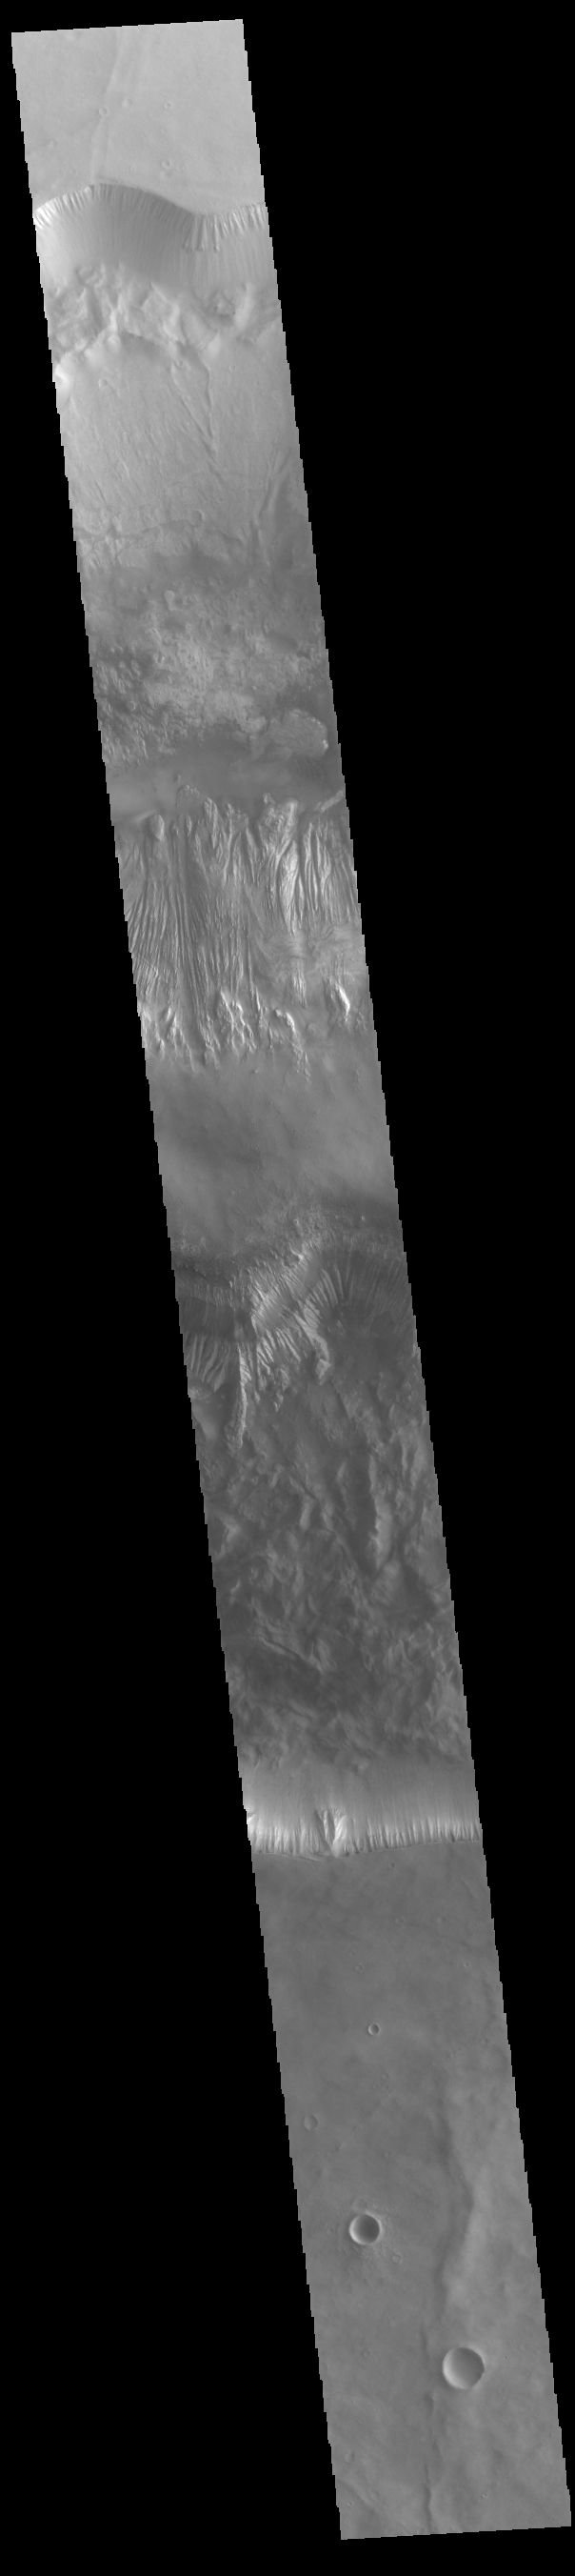

Hebes Chasma

Today’s VIS image crosses the entirety of Hebes Chasma, including the central rise called Hebes Mensa. Located in the center of the image, Hebes Mensa is 7.5 km (4.7 miles) tall and 120 by 43 km (75 by 27 miles) wide. The surrounding Hebes Chasma is is 319 km long (east/west, 198 miles), 130 km wide (north/south, 81miles) and up to 8km (5 miles) deep. Hebes Chasma is an inclosed basin not connected to Valles Marineris. Hebes Mensa is a large deposit of layered materials, and the cliff faces are eroding in a very different way from the Hebes Chasma cliffs.

Credit: NASA/JPL-Caltech/ASU